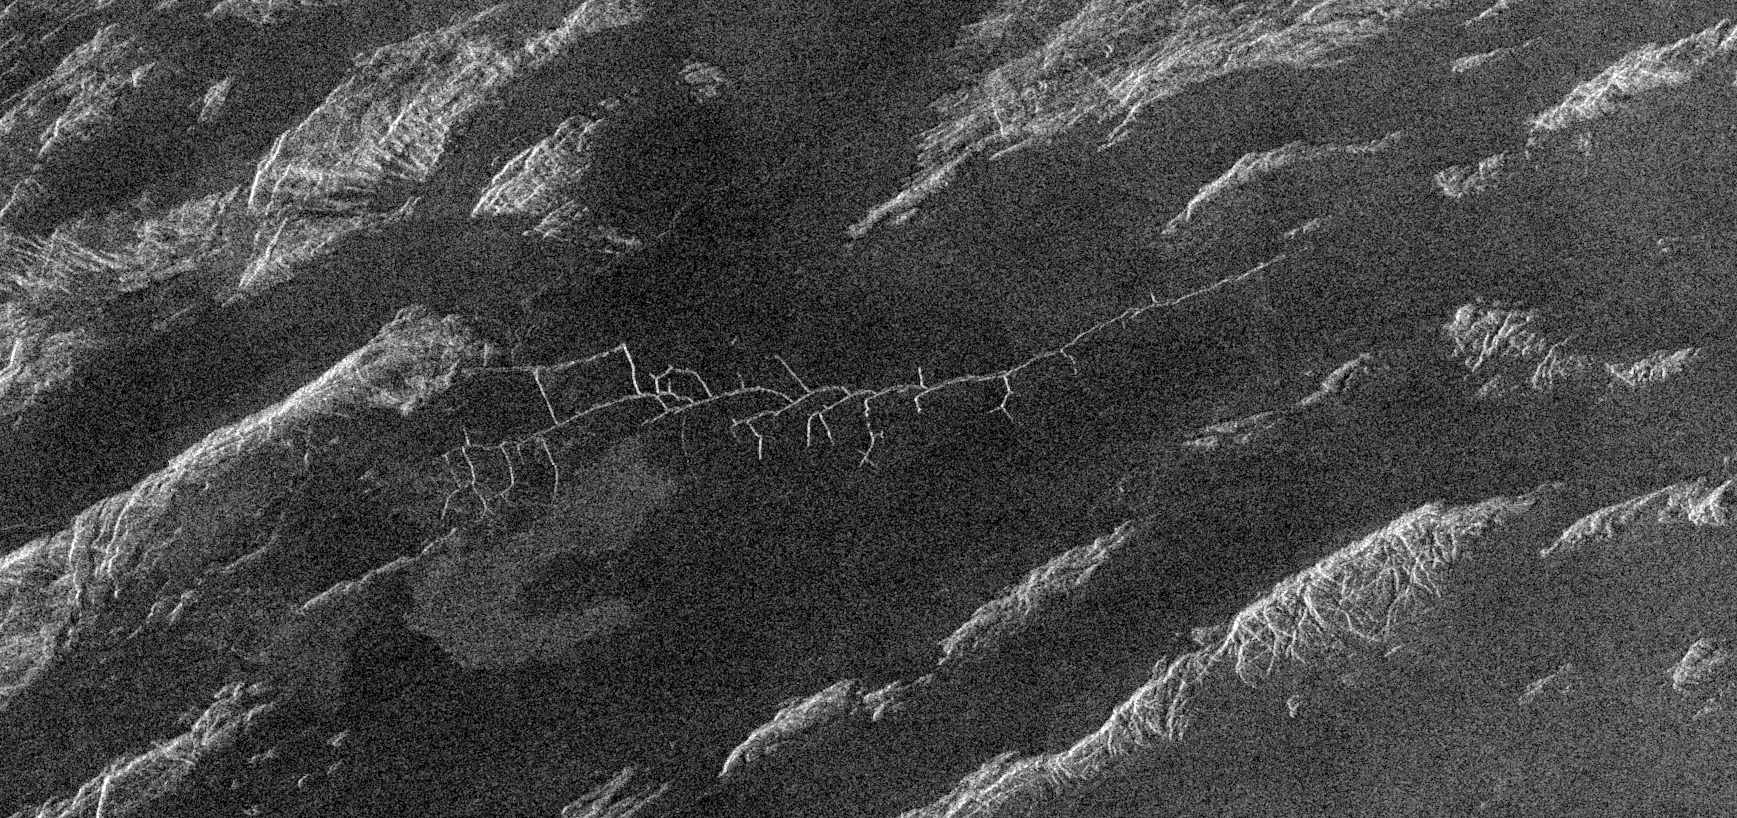

Venus – Complex Network of Narrow Fractures Near Hestia Rupes Region

This is a Magellan radar image covering a 105- kilometer (63-mile) by 45-kilometer (27-mile) region near Hestia Rupes on the northwestern corner of Aphrodite Terra. The complex network of narrow (<1 kilometer) fractures in the center of the image extends for approximately 50 kilometers (31 miles). This network exhibits tributary-like branches similar to those observed in river systems on Earth. However, the angular intersections of tributaries suggest tectonic control. These features appear to be due to drainage of lava along preexisting fractures and subsequent collapse of the surface. The underlying tectonic fabric can be observed in the northeast trending ridges which predate the plains.

Credit: NASA/JPL